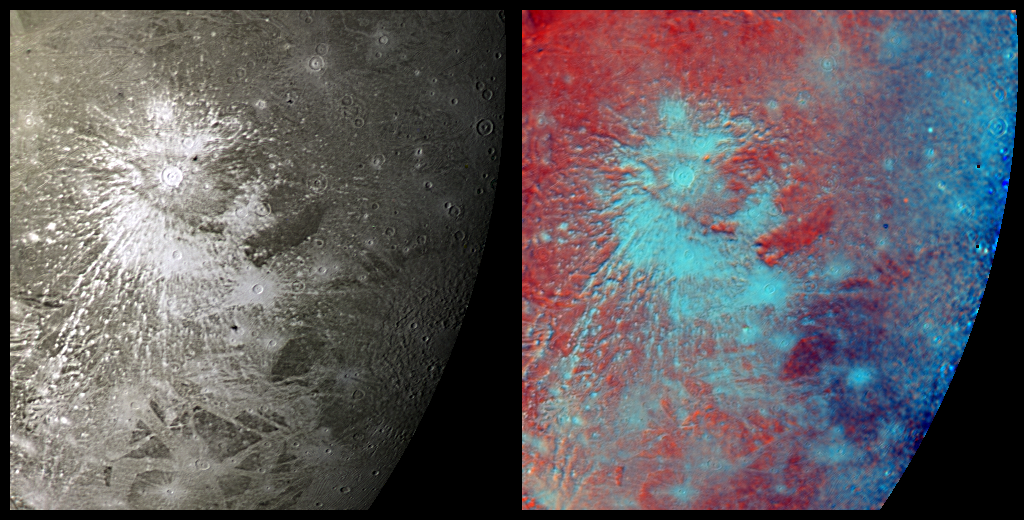

Crater Rays on Ganymede

This mosaic of Voyager 2 images taken July 9, 1979, shows a prominent rayed crater on Jupiter’s icy moon, Ganymede. The view on the left is a monochrome image, and that on the right is the same scene shown in false color designed to accentuate the icy ejecta rays splashed out by the impact. This crater is about 150 km (93 miles) across. Like several other large craters in this scene, the rayed one has a central pit, whose origins remain speculative but may involve impact melting or solid-state fluidization of the icy crust. Bright crater rays on Ganymede, like those on our own Moon, are useful to geologists because they constitute a set of features that were laid across the moon’s surface at a discrete point in time–thus they serve as time markers that can be used to establish the sequence of events that shaped Ganymede’s surface. For instance, the crater rays appear to be painted over, hence are younger than, areas of grooved terrain (lower left quadrant), whereas a somewhat smaller crater at the center of the scene has icy ejecta that appears to bury (hence, post-dates) the large crater ray system. One can conclude that the grooved terrain formed first, then the large crater and its rays, and then the smaller crater and its fresh icy ejecta deposits.

Credit: NASA/JPL/USGS